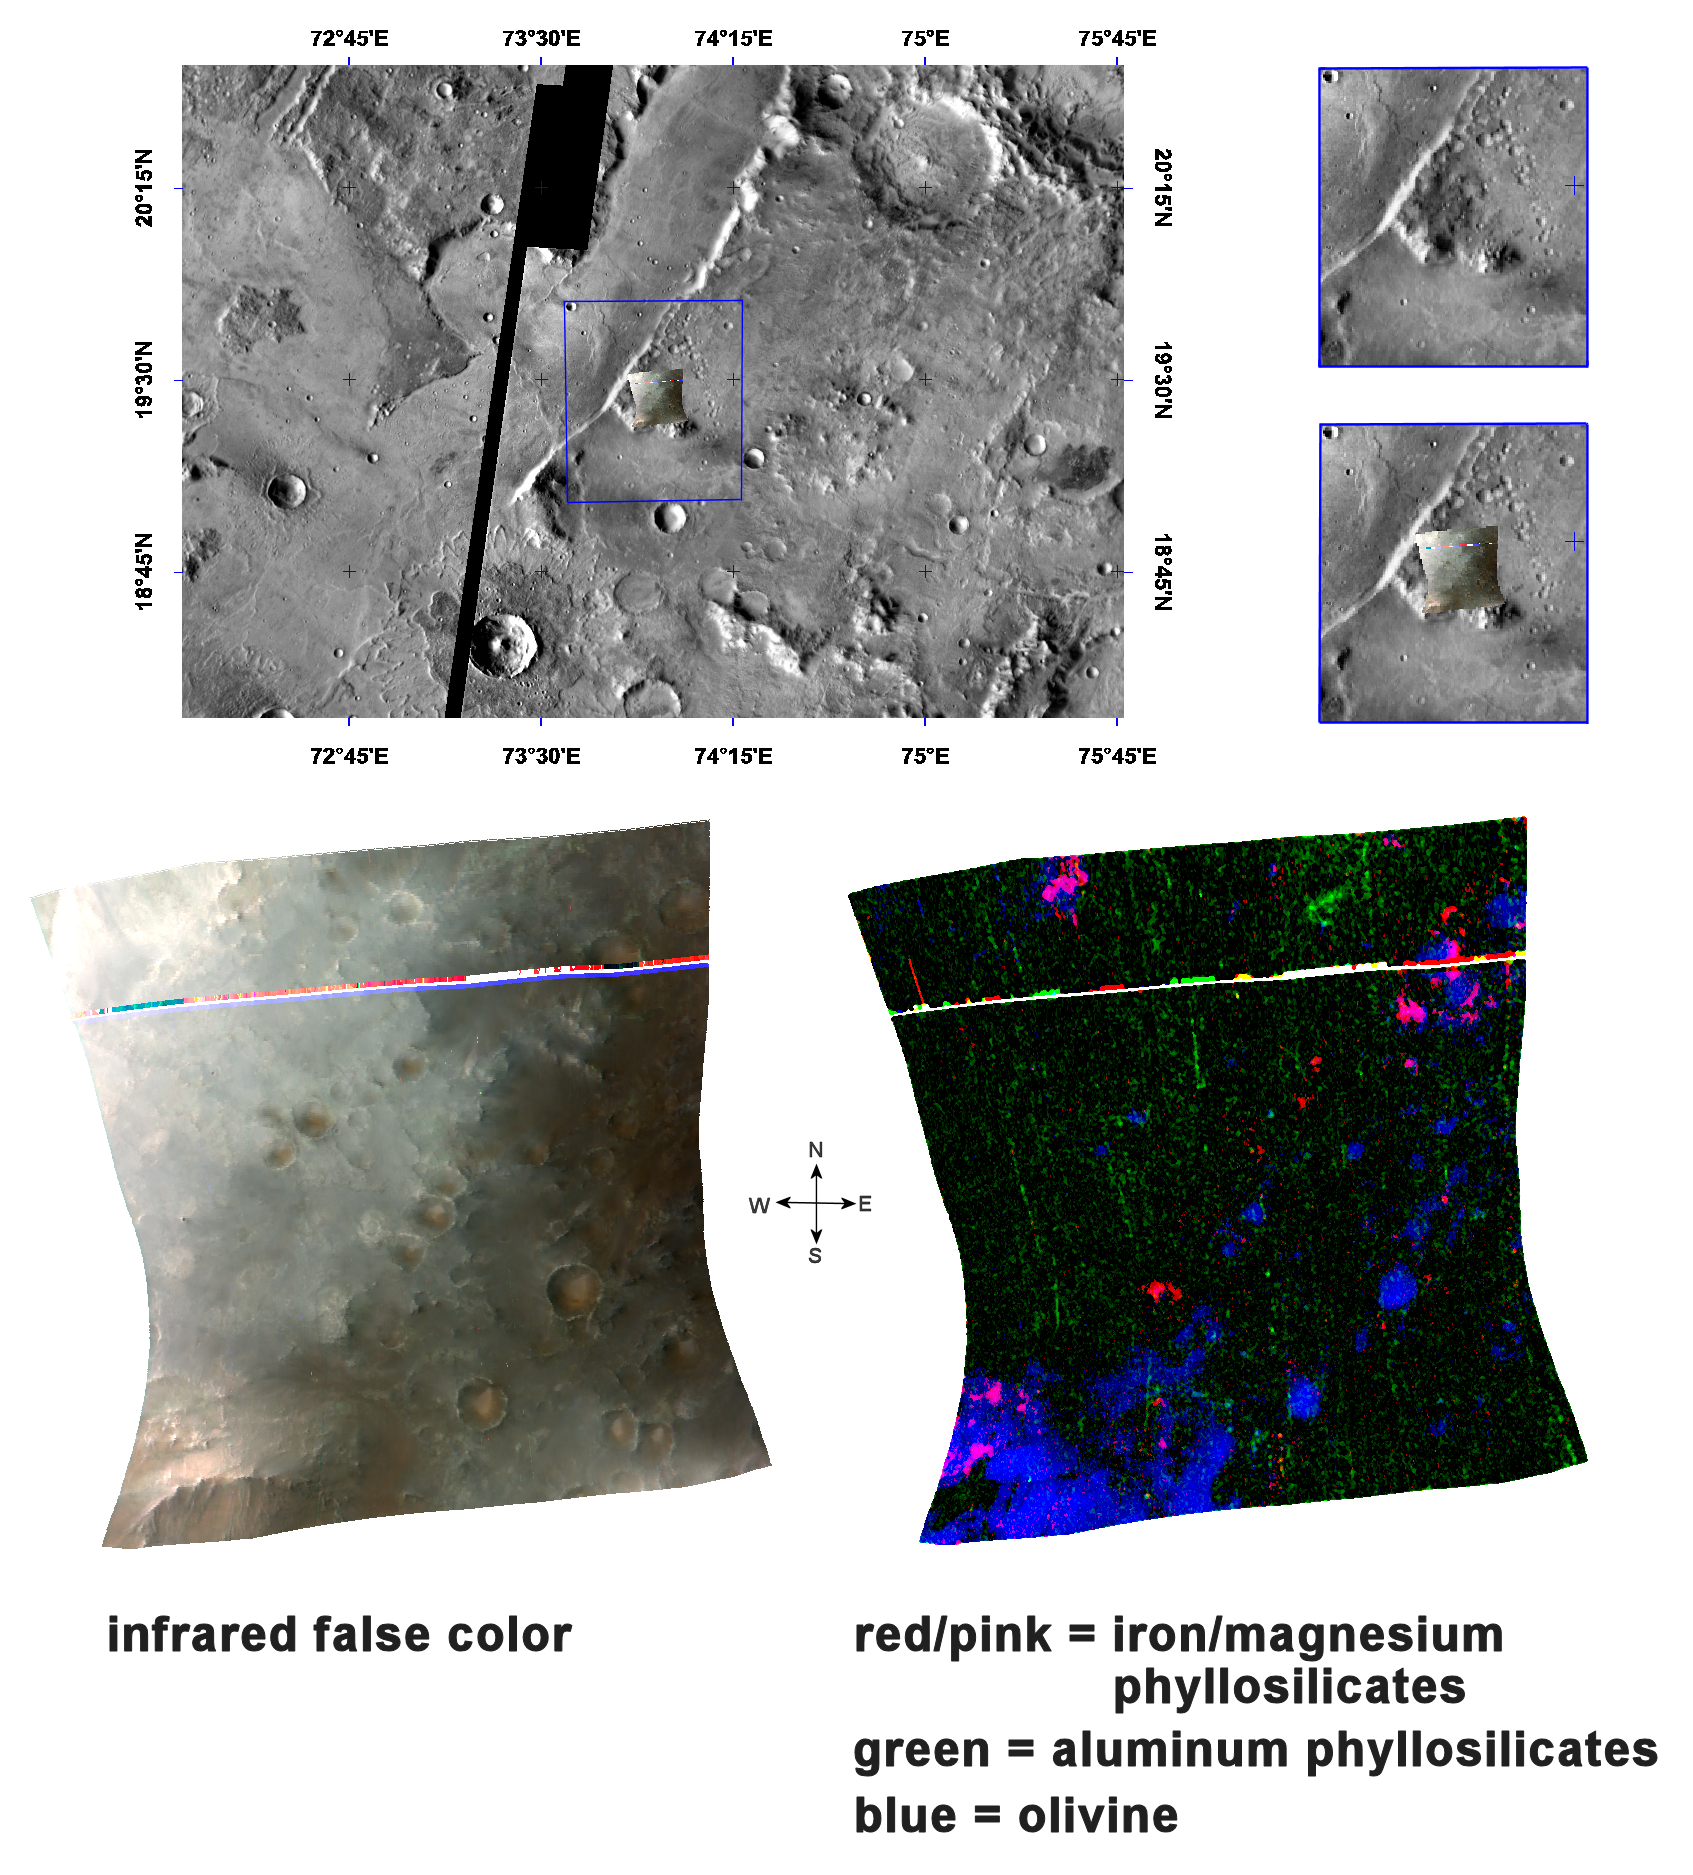

Olivine, Phyllosilicates, and Ancient Crater Rims

This image of phyllosilicates and olivine in the Nili Fossae region of Mars was taken by the Compact Reconnaissance Imaging Spectrometer for Mars (CRISM) at 0714UTC (3:14 a.m. EDT) on October 3, 2006 near 20.5 degrees north latitude, 78.5 degrees east longitude. The image was taken in 544 colors covering 0.36-3.92 micrometers, and shows features as small as 18 meters (60 feet) across.

Nili Fossae is a group of long, narrow depressions comprised of a series of grabens or down-dropped blocks of crust surrounded by faults. It lies to the northeast of Syrtis Major (a low and broad shield volcano) and to the northwest of an impact basin, Isidis Planitia. Nili Fossae stretches some 667 kilometers (415 miles) toward Utopia Planitia, and has been partially filled by sediments and volcanic lavas.

The top panel in the montage above shows the location of the CRISM image on a mosaic taken by the Mars Odyssey spacecraft’s Thermal Emission Imaging System (THEMIS). The CRISM data covers relatively flat terrain that holds several small craters.

The lower left image, in infrared false color, reveals craters that hold a ruddy-brown material on their floors. This material appears to form pyramid-shaped wedges within the craters, all seemingly “pointing” toward the northeast which suggests they may be wind deposits. Similar ruddy-brown material is exposed on the hill at the southwestern corner of the image, probably a remnant segment of the rim of a very ancient, highly eroded crater.

The High-Resolution Imaging Science Experiment (HiRISE), which is also onboard the Mars Reconnaissance Orbiter, has imaged similar regions elsewhere in Nili Fossae. When combined with CRISM data, the images revealed the sand dunes to be olivine-rich and commonly lying atop clay deposits (Clay at Nili Fossae).

The lower right image expands our understanding of the composition of this area. CRISM data reveal olivine (an iron-magnesium containing igneous mineral) in blue. The olivine makes up the material on the hill as well as the crater floors that appears ruddy-brown in the false color image. Other lower hills, appearing non-descript gray in false color, consist of ferromagnesian phyllosilicates (red/pink). Both the olivine and the phyllosilicates, a category of mineral that includes clays, were buried by material that appears black in the lower right image, probably basaltic lava rocks. The burial of the olivine-rich hill and the phyllosilicates indicates that both formed early in Mars’ history, before the lava. Later, small craters formed on the lavas penetrating them and exposing the underlying olivine, which has been eroded by winds and formed into sand dunes.

CRISM is one of six science instruments on NASA’s Mars Reconnaissance Orbiter. Led by The Johns Hopkins University Applied Physics Laboratory, Laurel, Md., the CRISM team includes expertise from universities, government agencies and small businesses in the United States and abroad. NASA’s Jet Propulsion Laboratory, a division of the California Institute of Technology in Pasadena, manages the Mars Reconnaissance Orbiter and the Mars Science Laboratory for NASA’s Science Mission Directorate, Washington. Lockheed Martin Space Systems, Denver, built the orbiter.

Credit: NASA/JPL/JHUAPL/ASU